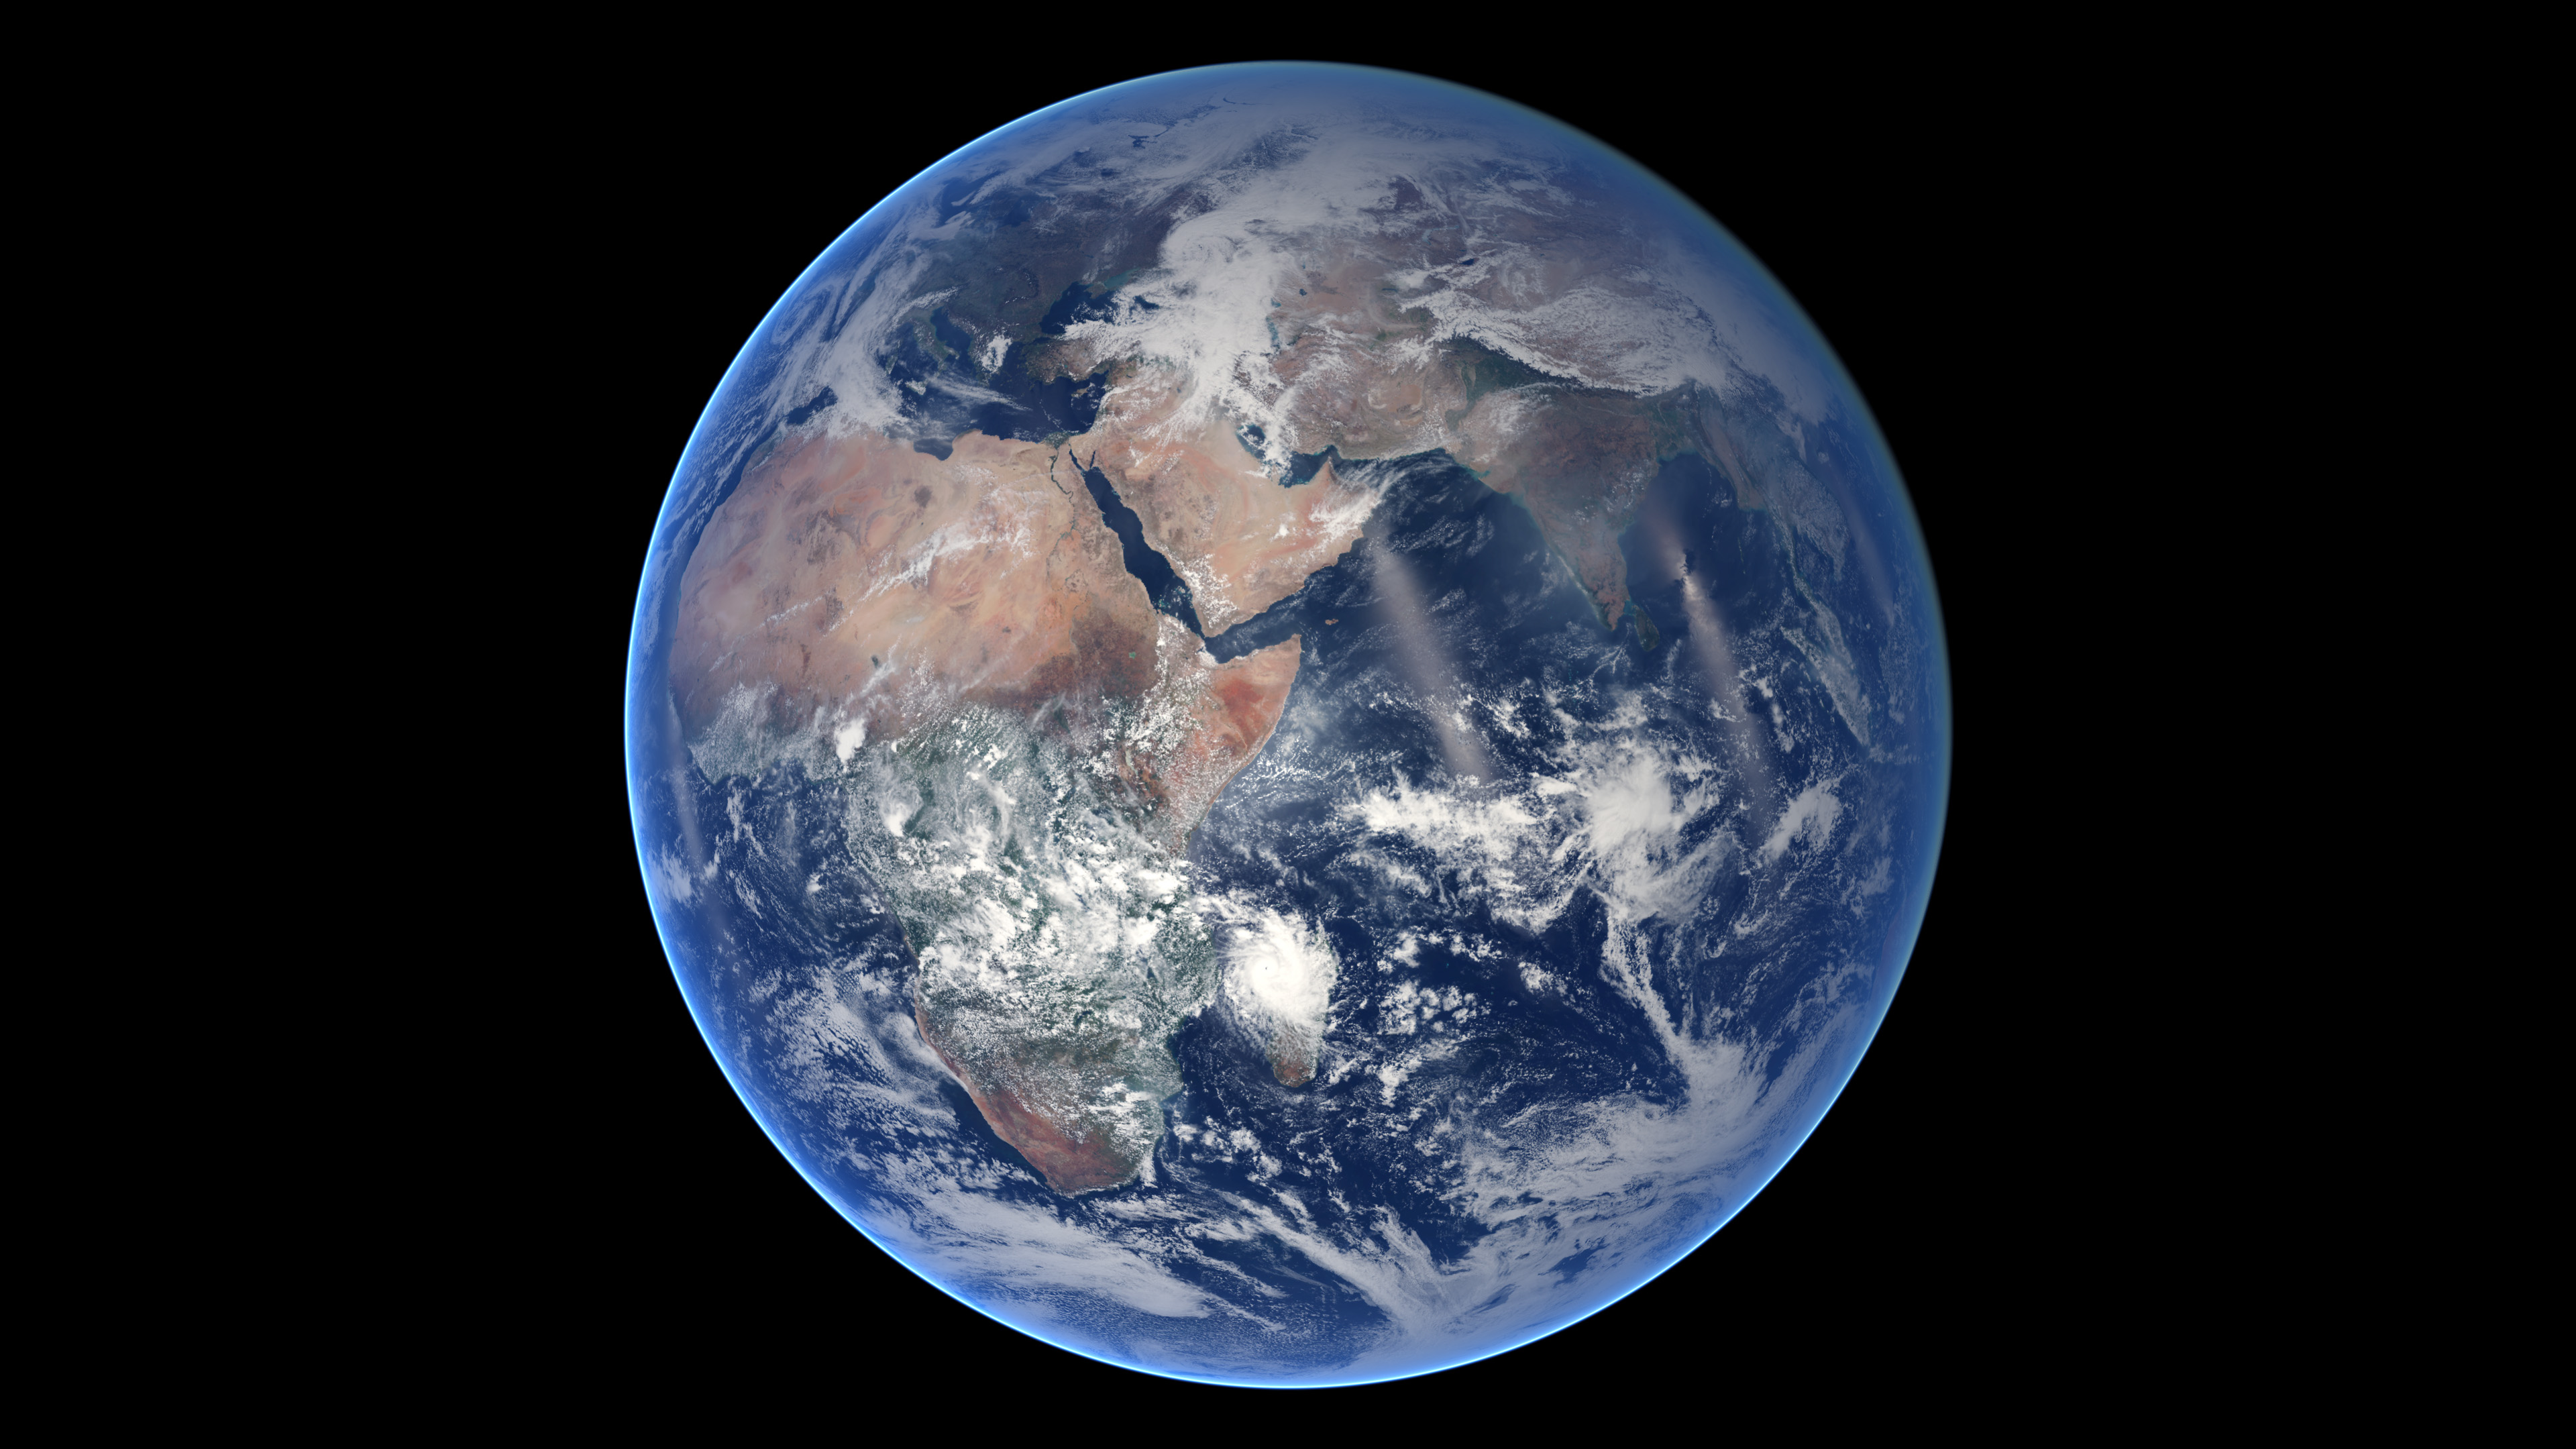

Blue Marble, Eastern Hemisphere March 2014

Of all the planets NASA has explored, none have matched the dynamic complexity of our own. Earth is constantly changing, and NASA are working constantly to explore and understand the planet on scales from local to global. Though Earth science has been a key part of NASA’s mission since the agency was founded in 1958, this year has been one of the peaks. Two new Earth-observing satellites have already been launched and put to work: the Global Precipitation Measurement (GPM) and the Orbiting Carbon Observatory 2 (OCO-2). Three more missions are set to take off in the next six months: the wind-measuring ISS-RapidScat, the ISS Cloud-Aerosol Transport System (CATS), and the Soil Moisture Active Passive (SMAP). And research planes have been flying over polar ice, hurricanes, boreal forests, and pollution plumes. All of these new efforts complement an existing fleet of Earth-observing satellites. In visible light and many invisible wavelengths, NASA and its science partners are observing the entire planet every day. The image above was captured on March 30, 2014, by the Visible Infrared Imaging Radiometer Suite (VIIRS) on the Suomi NPP satellite. The composite image of the eastern hemisphere was compiled from eight orbits of the satellite and ten imaging channels, then stitched together to blend the edges of each satellite pass. Read more: earthobservatory.nasa.gov/IOTD/view.php?id=84214&eocn... NASA Earth Observatory image by Robert Simmon, using Suomi NPP VIIRS imagery from NOAA's Environmental Visualization Laboratory. Suomi NPP is the result of a partnership between NASA, NOAA and the Department of Defense.

Credit: NASA Earth Observatory